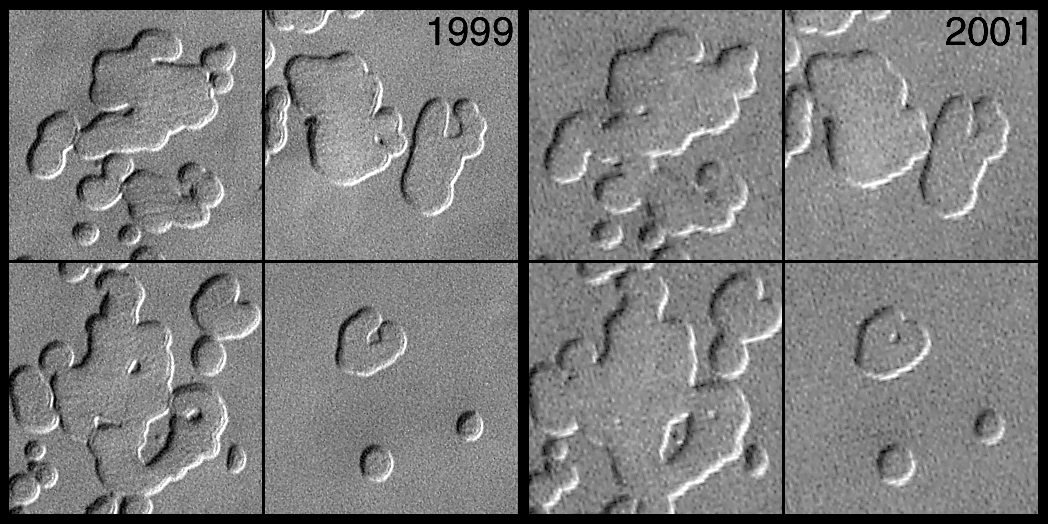

MOC Observes Changes in the South Polar Cap: Evidence for Recent Climate Change on Mars

Compare each image on the left with their counterparts on the right. Small hills vanished and pit walls expanded between 1999 and 2001. The pits are formed in frozen carbon dioxide, and the carbon dioxide is subliming away a little more each Martian year. Sunlight illuminates each of the four different scenes from the upper left.

One of the most profound benefits of being able to continue photographing Mars in the Mars Global Surveyor (MGS) Extended Mission is the opportunity to go back and re-image a site that was seen in the previous martian year. New MGS Mars Orbiter Camera (MOC) images have provided a startling observation: The residual martian south polar cap is changing. The fact that it is changing suggests that Mars may have major, global climate changes that are occurring on the same time scales as Earth’s most recent climate shifts, including the last Ice Age.

MOC images of the south polar cap taken in 1999 were compared with images of the same locations taken in 2001, and it was discovered that pits had enlarged, mesas had shrunk, and small buttes had vanished. In all, the scarps that enclose the pits and bound the mesas and buttes retreated about 3 meters (3.3 yards) in 1 martian year (687 Earth days). This rapid retreat of polar scarps can only occur if the ice is frozen carbon dioxide (also known as “dryice”). Retreat of scarps made of water ice is much slower and would not have been measurable from one martian year to the next.

The portion of the martian south polar cap that persists through summer is called the residual polar cap. The two sets of four pictures shown here are from four places on the residual south polar cap. The pictures from 1999 were taken in October of that year, the corresponding pictures from 2001 were acquired in August, approximately 1 Mars year after the 1999 images were obtained. In each case, the pictures are illuminated by sunlight from the upper left, and each shows an area about 250 meters (273 yards) across. The polarcap is layered, and the layers have eroded to form pits, troughs, mesas, and buttes. The pits form as sunlight warms frozen carbon dioxide during southern spring and summer, and the ice sublimes away. There is so much carbon dioxide that it does not all go away in one summer–in fact, it may take hundreds to thousands of years to disappear.

These new observations indicate that the south polar residual cap is not permanent. It is disappearing, a little bit more each southern spring and summer season. At the present rate, a layer 3 m thick can be completely eroded away in a few tens of martian years. Since each layer is equivalent to about 1% of the mass of the present atmosphere (which is 95% carbon dioxide), if sufficient carbon dioxide is buried in the south polar cap, the mass of the atmosphere could double in a few hundred to a thousand Mars years. That could lead to profound changes in the environment. For example, it would change how much and where wind erosion would occur, and where and for how long liquid water could survive at or near the surface.

It also means that Mars may have been very different in the recent past (perhaps only a few thousands of years ago). On today’s Mars, the ice is eroding, but in the past that material had to have been deposited. The martian climate was probably colder, and there was more carbon dioxide in the atmosphere. For some reason, large amounts of carbon dioxide froze at the south pole–one might say that there was a “Martian Ice Age”–and this freezing occurred on a time scale similar to that of the most recent Ice Age on Earth.

Mars is changing, and it is changing on a time scale that we can measure and observe. If all of the carbon dioxide that is being released into the atmosphere from the south polar cap is not freezing out somewhere else, and if it is not being adsorbed into the martian soil, then it must be causing the atmospheric pressure to increase. If this so, and if one were to assume that the entire known volume of the polar cap is made of carbon dioxide that sublimes at the same rate we see today, then it could increase the martian atmospheric pressure by as much as 10 times, to about 1/10th the density of Earth’s atmosphere, in just the next few thousand years. Although this atmosphere would not be breathable, carbon dioxide is a “greenhouse gas” that would cause the global temperature to increase considerably and make it easier for liquid water to persist elsewhere on the planet. Perhaps, just perhaps, a thickening martian atmosphere would eventually make it easier for people to live on Mars.

Credit: NASA/JPL/MSSS